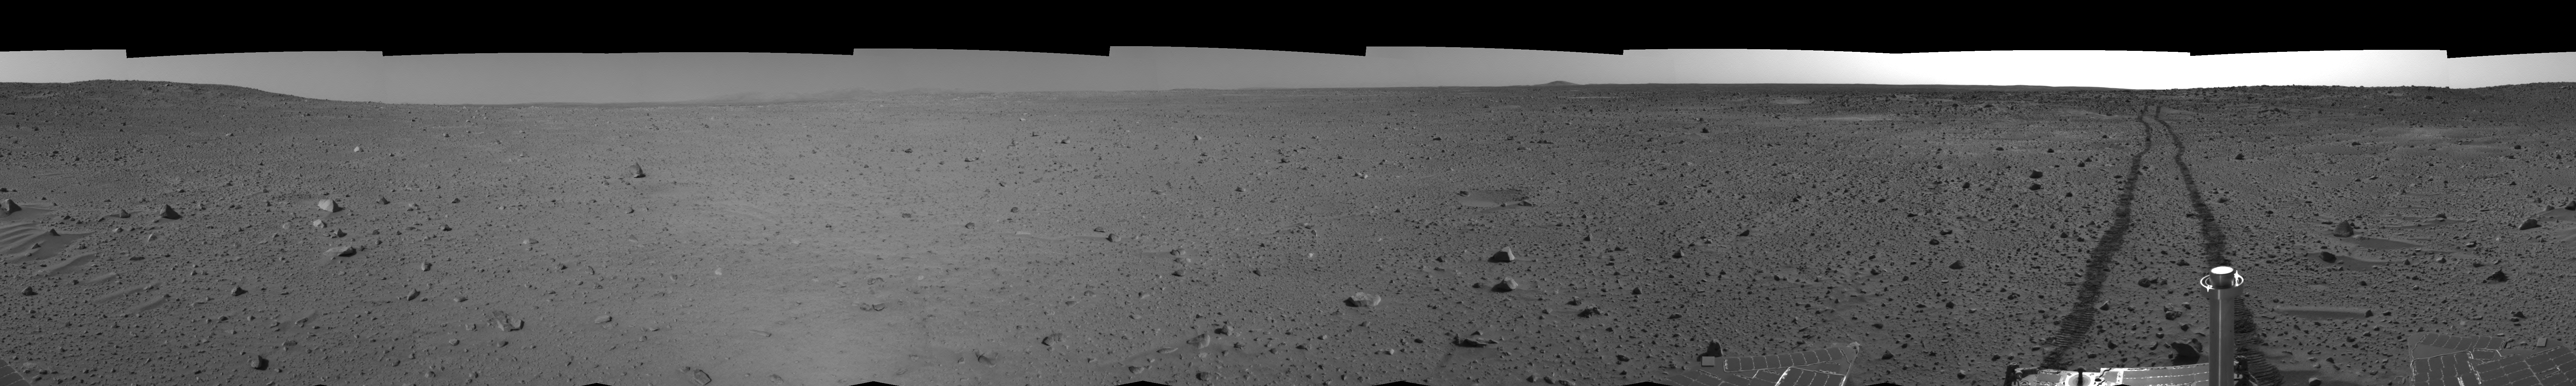

Spirit’s View on Sol 100 (right eye)

This right eye cylindrical-perspective mosaic was created from navigation camera images that NASA’s Mars Exploration Rover Spirit acquired on sol 100 (April 14, 2004). It reveals Spirit’s view after a century of sols on the martian surface.

See PIA05771 for 3-D view and PIA05772 for left eye view of this right eye cylindrical-perspective mosaic.

Credit: NASA/JPL